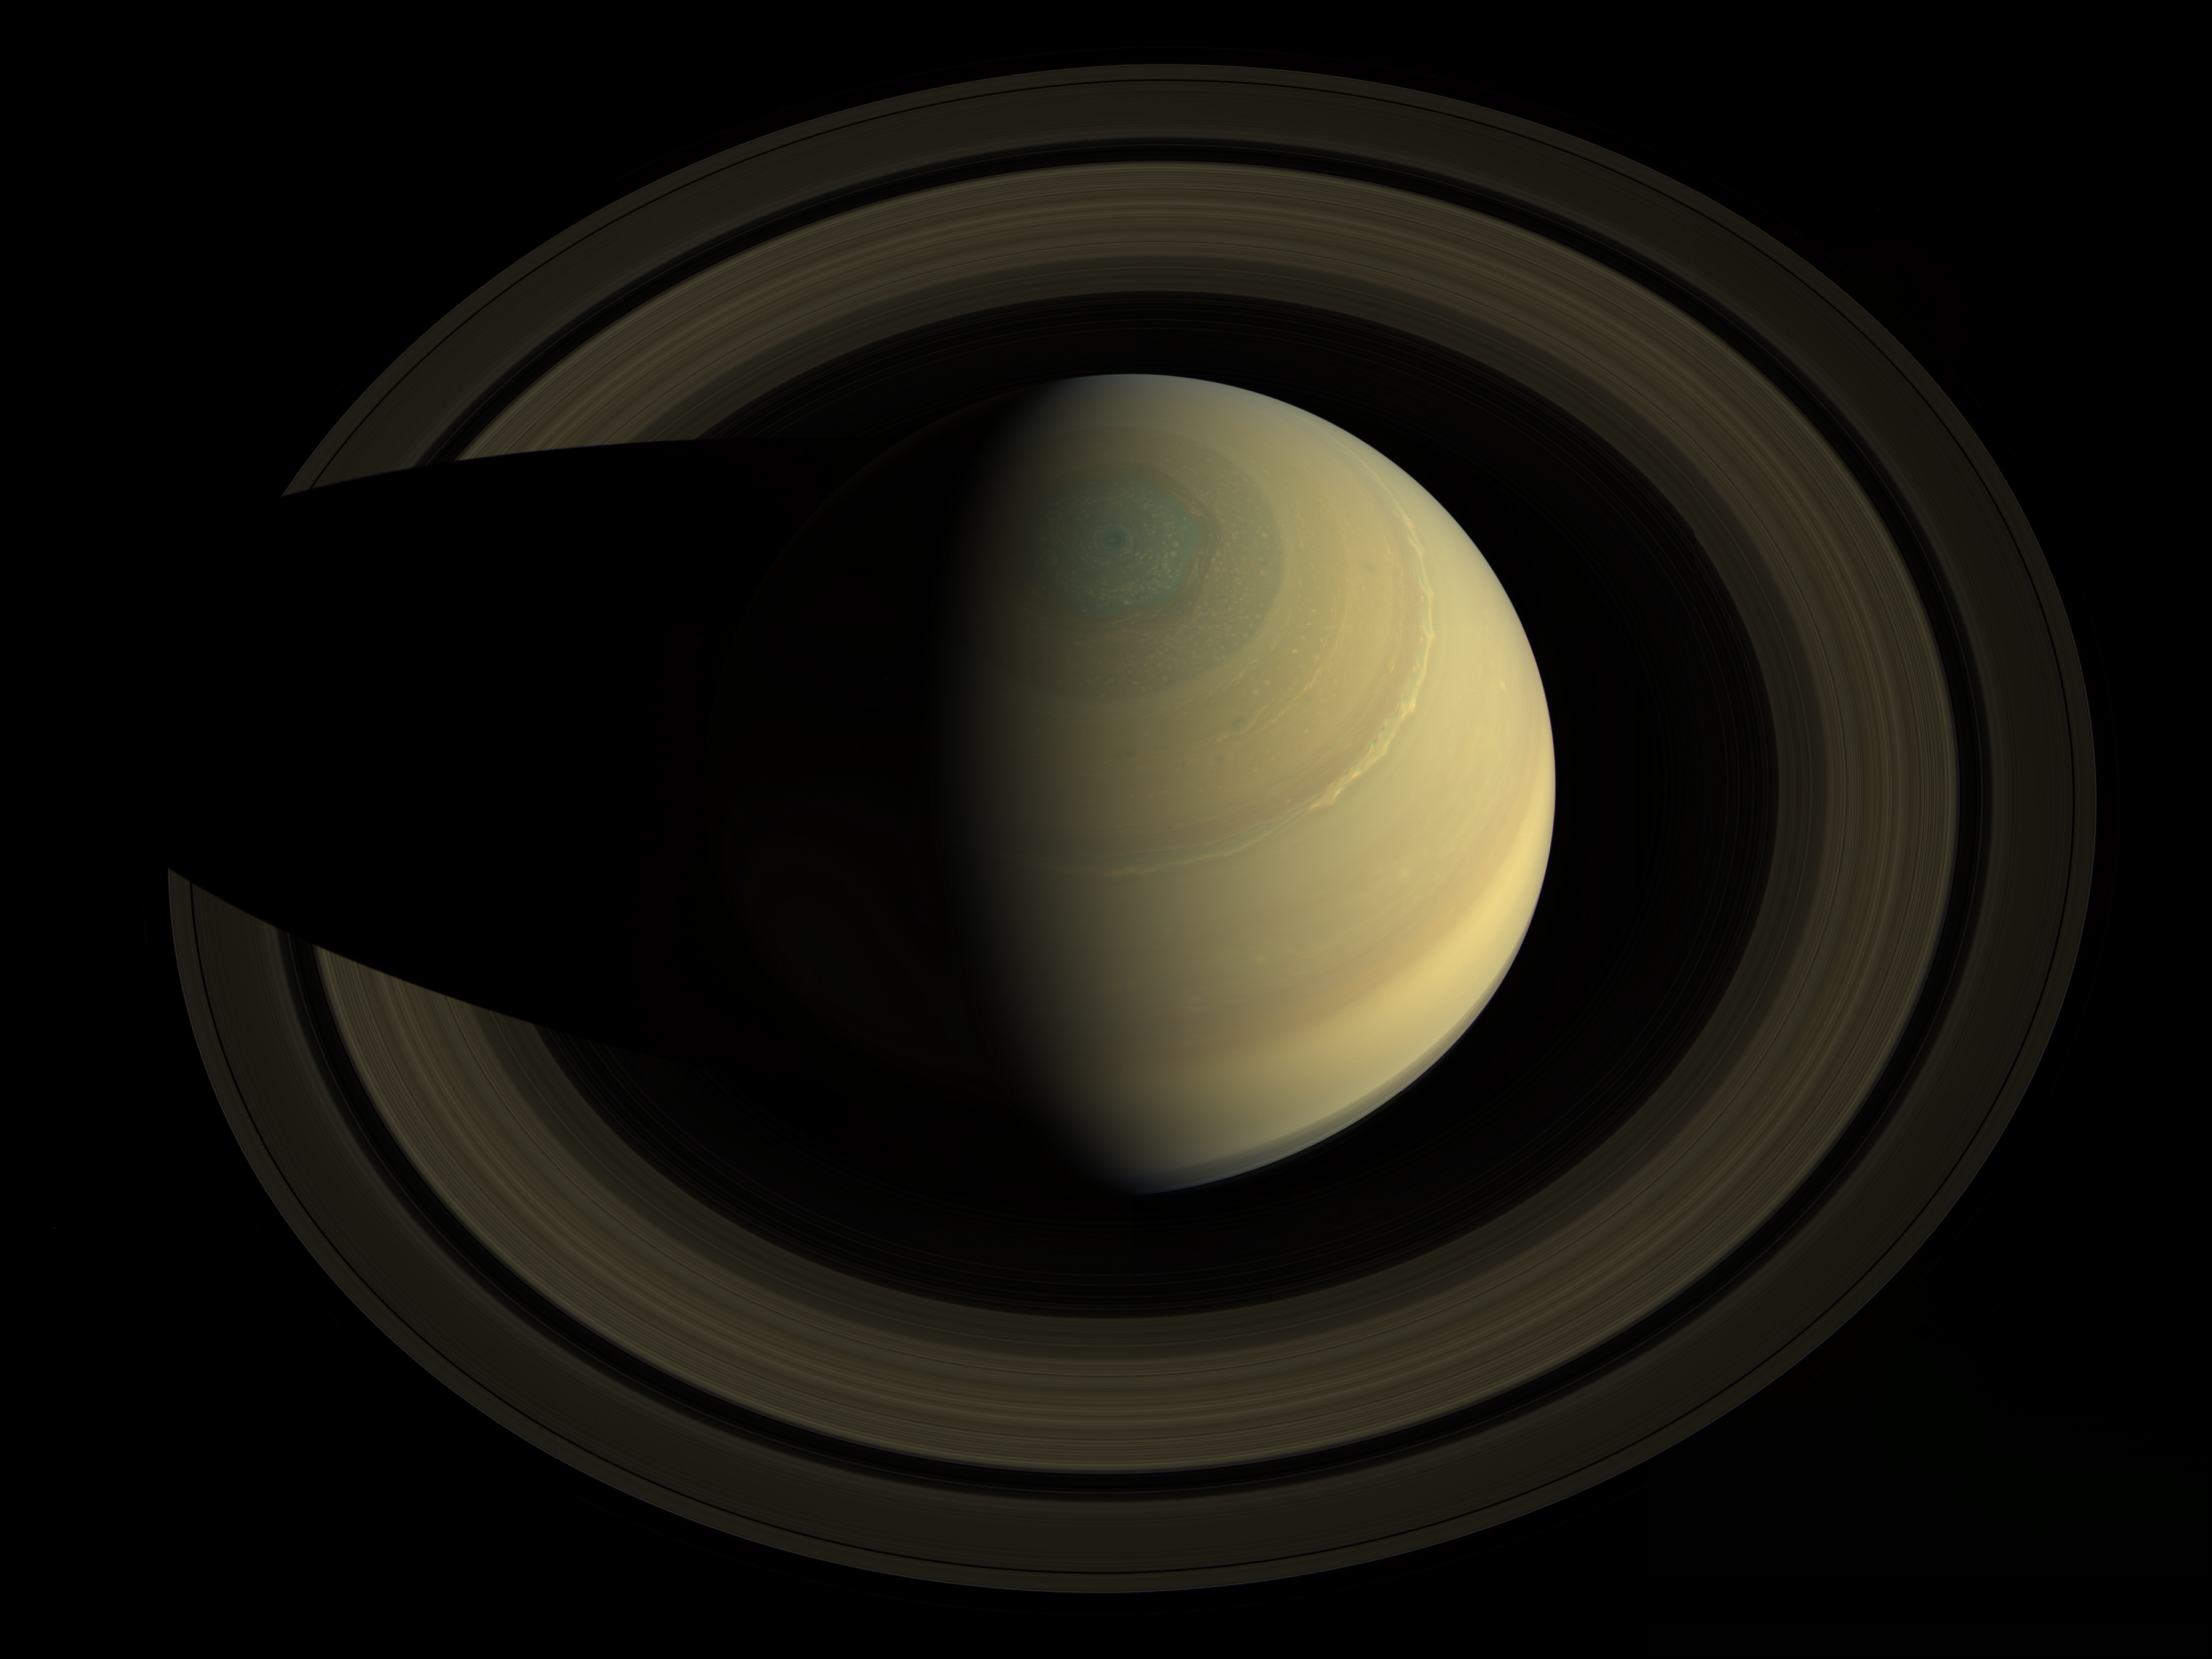

Jewel of the Solar System

A swing high above Saturn by NASA’s Cassini spacecraft revealed this stately view of the golden-hued planet and its main rings. The view is in natural color, as human eyes would have seen it. This mosaic was made from 36 images in three color filters obtained by Cassini’s imaging science subsystem on Oct. 10, 2013. The observation and resulting image mosaic were planned as one of three images for Cassini’s 2013 Scientist for a Day essay contest.

Saturn sports differently colored bands of weather in this image. For instance, a bright, narrow wave of clouds around 42 degrees north latitude appears to be some of the turbulent aftermath of a giant storm that reached its violent peak in early 2011. The mysterious six-sided weather pattern known as the hexagon is visible around Saturn’s north pole.

When Cassini arrived in 2004, more of the northern hemisphere sported a bluish hue and it was northern winter. The golden tones dominated the southern hemisphere, where it was southern summer. But as the seasons have turned and northern spring is in full swing, the colors have begun to change in each hemisphere as well. Golden tones have started to dominate in the northern hemisphere and the bluish color in the north is now confined to a tighter circle around the north pole. The southern hemisphere has started getting bluer, too.

The rings shown here include Saturn’s main rings. The rings known as the C, B and A rings — listed here in order of closeness to Saturn — are easily seen. The F ring is also there, but not easily seen without enhancing the contrast of the image. (Rings were named in order of their discovery rather than their position around Saturn.) The rings also cast a shadow on Saturn at the limb of the planet in the lower right quadrant.

Cassini is currently in a set of tilted orbits known as “inclined orbits” that allow it to swing up over the north pole and below the south pole. Much of Cassini’s time is spent close to the equatorial plane, where most of Saturn’s rings and moons are located.

The Cassini-Huygens mission is a cooperative project of NASA, the European Space Agency and the Italian Space Agency. The Jet Propulsion Laboratory, a division of the California Institute of Technology, Pasadena, manages the Cassini-Huygens mission for NASA’s Science Mission Directorate in Washington. The Cassini orbiter and its two onboard cameras were designed, developed and assembled at JPL. The imaging team consists of scientists from the United States, the United Kingdom, France and Germany. The imaging operations center is based at the Space Science Institute in Boulder, Colo.

Credit: NASA/JPL-Caltech/SSI/Cornell